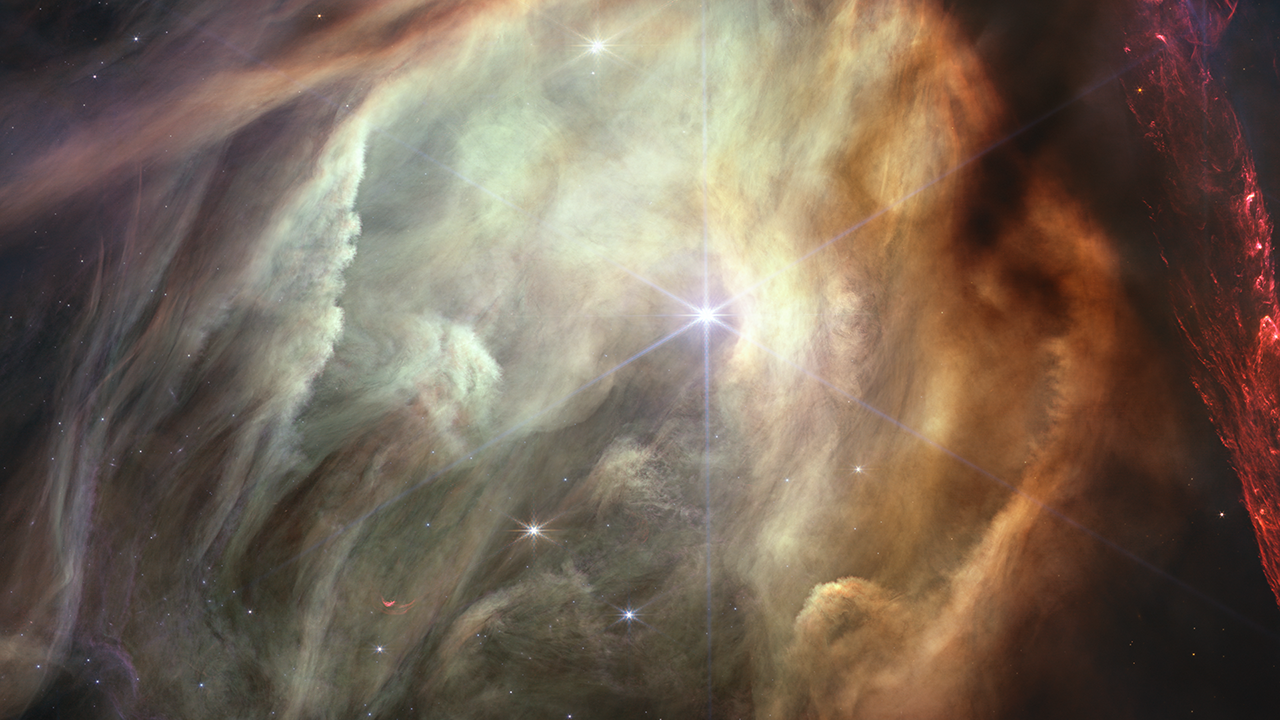

Rho Ophiuchi Video Tour

This video tours a portion of the Rho Ophiuchi cloud complex, the closest star-forming region to Earth. The image was taken to celebrate the first anniversary of the start of science operations for NASA’s James Webb Space Telescope.

Jets bursting from young stars crisscross the image, impacting the surrounding interstellar gas and lighting up molecular hydrogen, shown in red. Some stars display the telltale shadow of a circumstellar disk, the makings of future planetary systems. Once our entire solar system, encompassing the entire history of life as we know it, would have appeared something like this if seen from a distance.

At bottom, a glowing cave of dust dominates the image. It was carved out by the star S1, at the center of the cavity – the only star in the image that is significantly more massive than our Sun.

Credit: Video: NASA, ESA, CSA, Gregory Bacon (STScI)